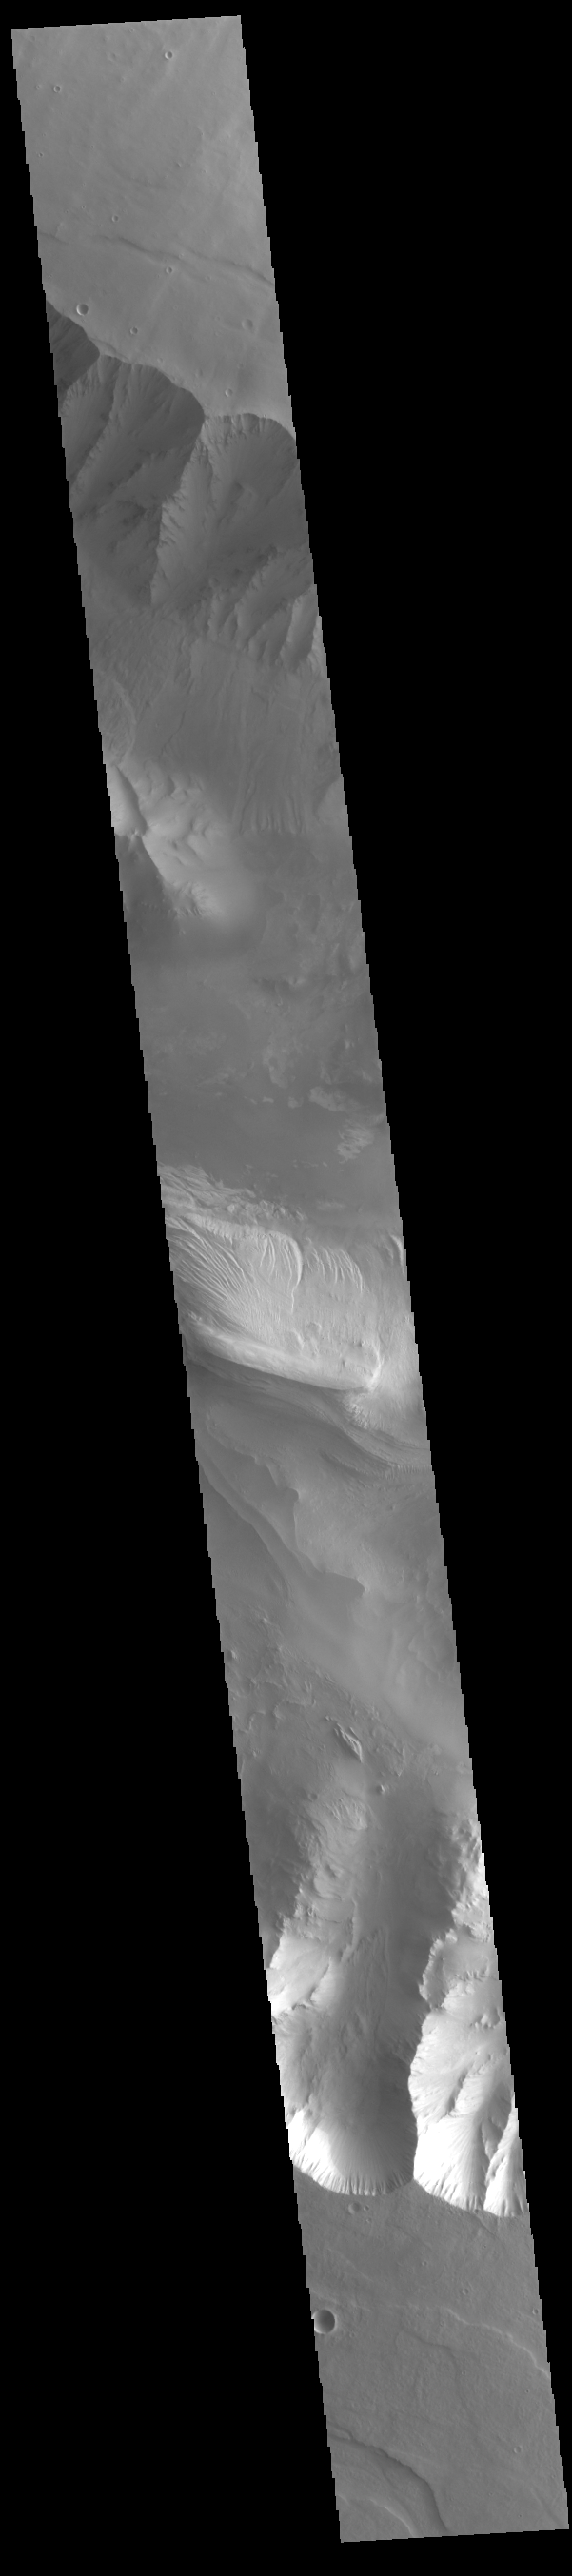

Candor Chasma

Today’s VIS image shows part of eastern Candor Chasma. Candor Chasma is one of the largest canyons that make up Valles Marineris. It is approximately 810 km long (503 miles) and is divided into two regions – eastern and western Candor. Candor is located south of Ophir Chasma and north of Melas Chasma. The border with Melas Chasma contains many large landslide deposits. The floor of Candor Chasma includes a variety of landforms, including layered deposits (bright region in the center of the image), dunes, landslide deposits and steep sided cliffs and mesas. Many forms of erosion have shaped Candor Chasma. There is evidence of wind and water erosion, as well as significant gravity driven mass wasting (landslides).

Credit: NASA/JPL-Caltech/ASU